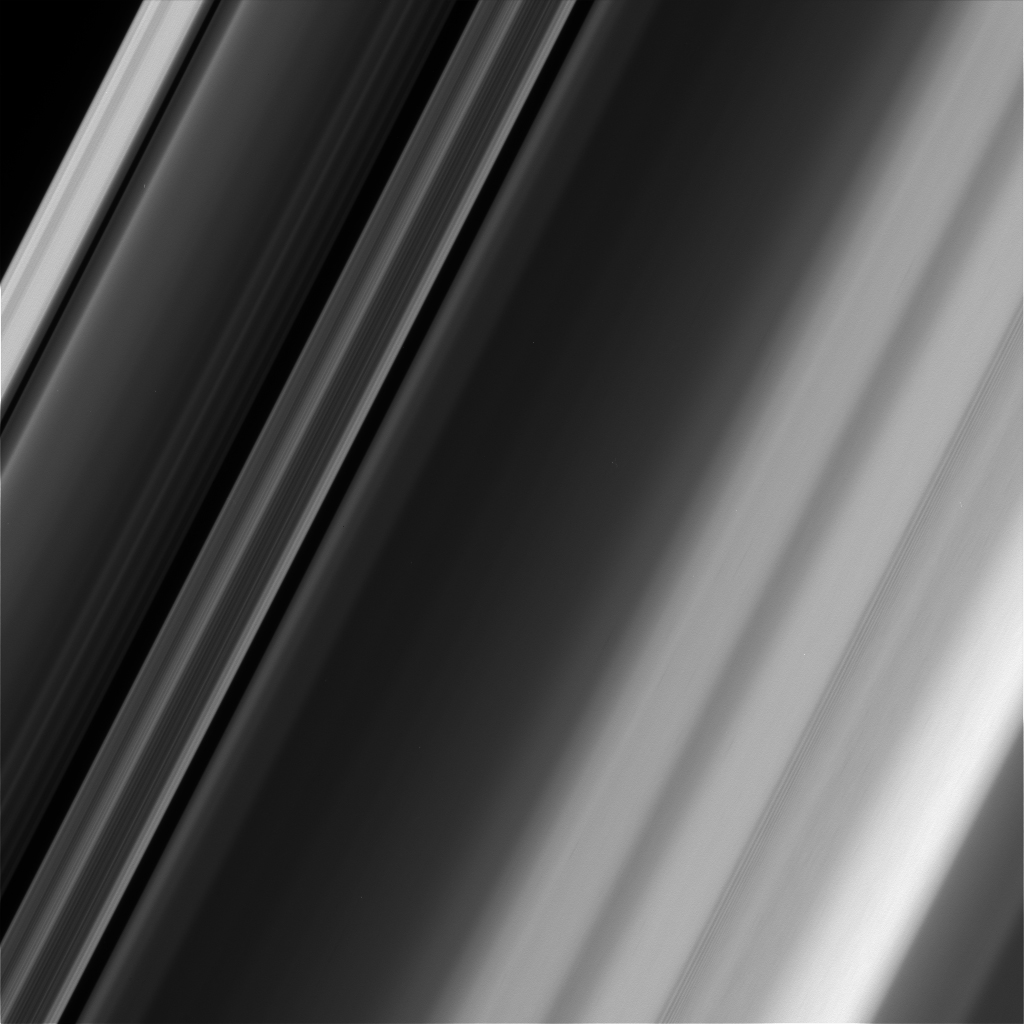

Texture in the Outer Cassini Division

Figure 1

This image of Saturn’s rings, along with the supplemental version in Figure 1, illustrates how textures in the rings can differ, even in close proximity. To create Figure 1, the image was filtered — a process of averaging and then subtracting the major brightness variations across the scene, to show more local structures and textures. In Figure 1, feathery texture is apparent in the “triple hump” region of the Cassini Division toward the right side of the image (so named for its three brightness peaks) but not surrounding regions.

The image was taken at a distance of approximately 70,000 miles (113,000 kilometers) from the rings and at a phase angle of 52 degrees. Image scale is 2,300 feet (690 meters) per pixel.

The Cassini mission is a cooperative project of NASA, ESA (the European Space Agency) and the Italian Space Agency. The Jet Propulsion Laboratory, a division of Caltech in Pasadena, manages the mission for NASA’s Science Mission Directorate in Washington. The Cassini orbiter and its two onboard cameras were designed, developed and assembled at JPL. The imaging operations center is based at the Space Science Institute in Boulder, Colorado.

Credit: NASA/JPL-Caltech/Space Science Institute